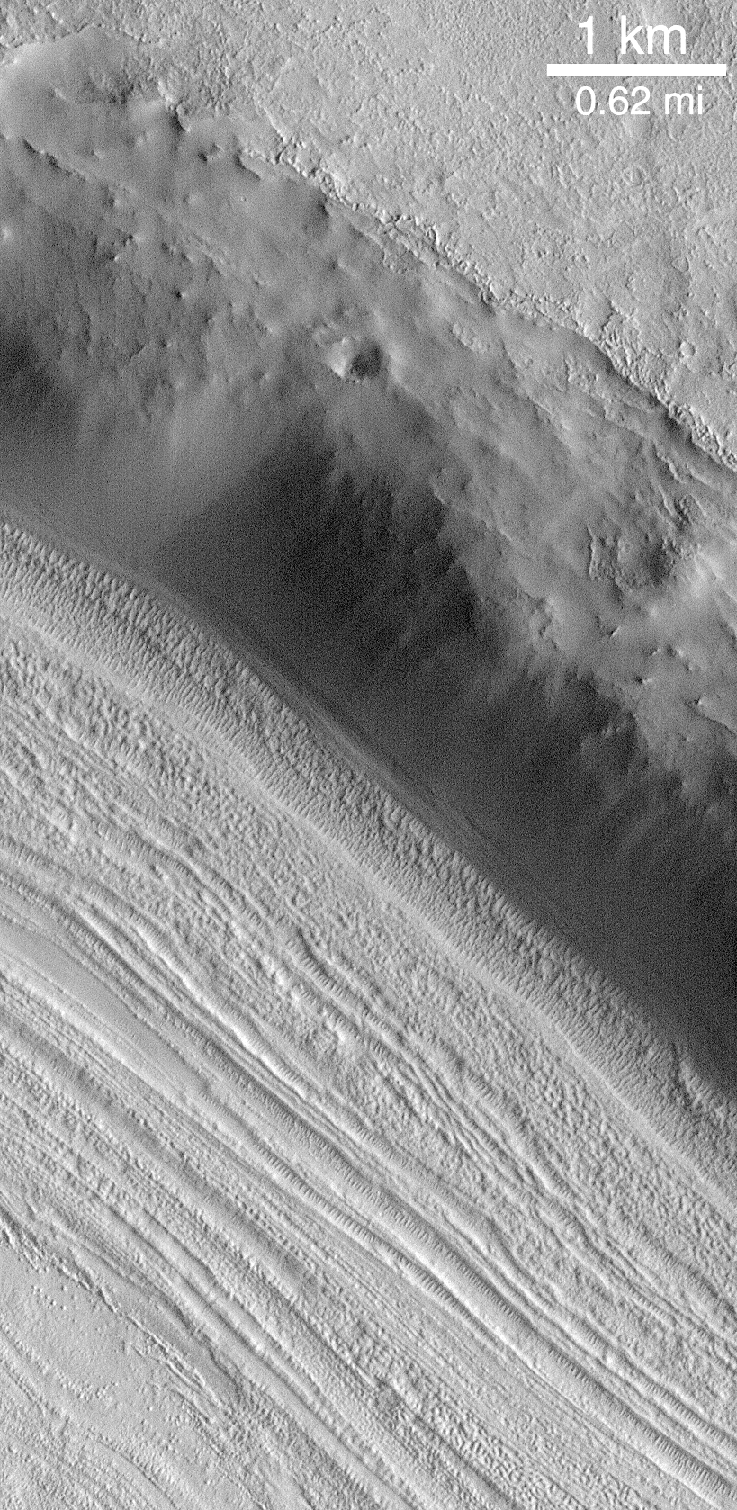

Lineated Valley Floor

Valley floors in the middle latitudes, particularly in the “fretted terrain” of northern Arabia Terra (shown here) have curious grooved and pitted surfaces. These features not glaciers and show very little evidence (if any) of flow. Their origin is unknown. MOC image from July 1998.

Credit: NASA/JPL/MSSS